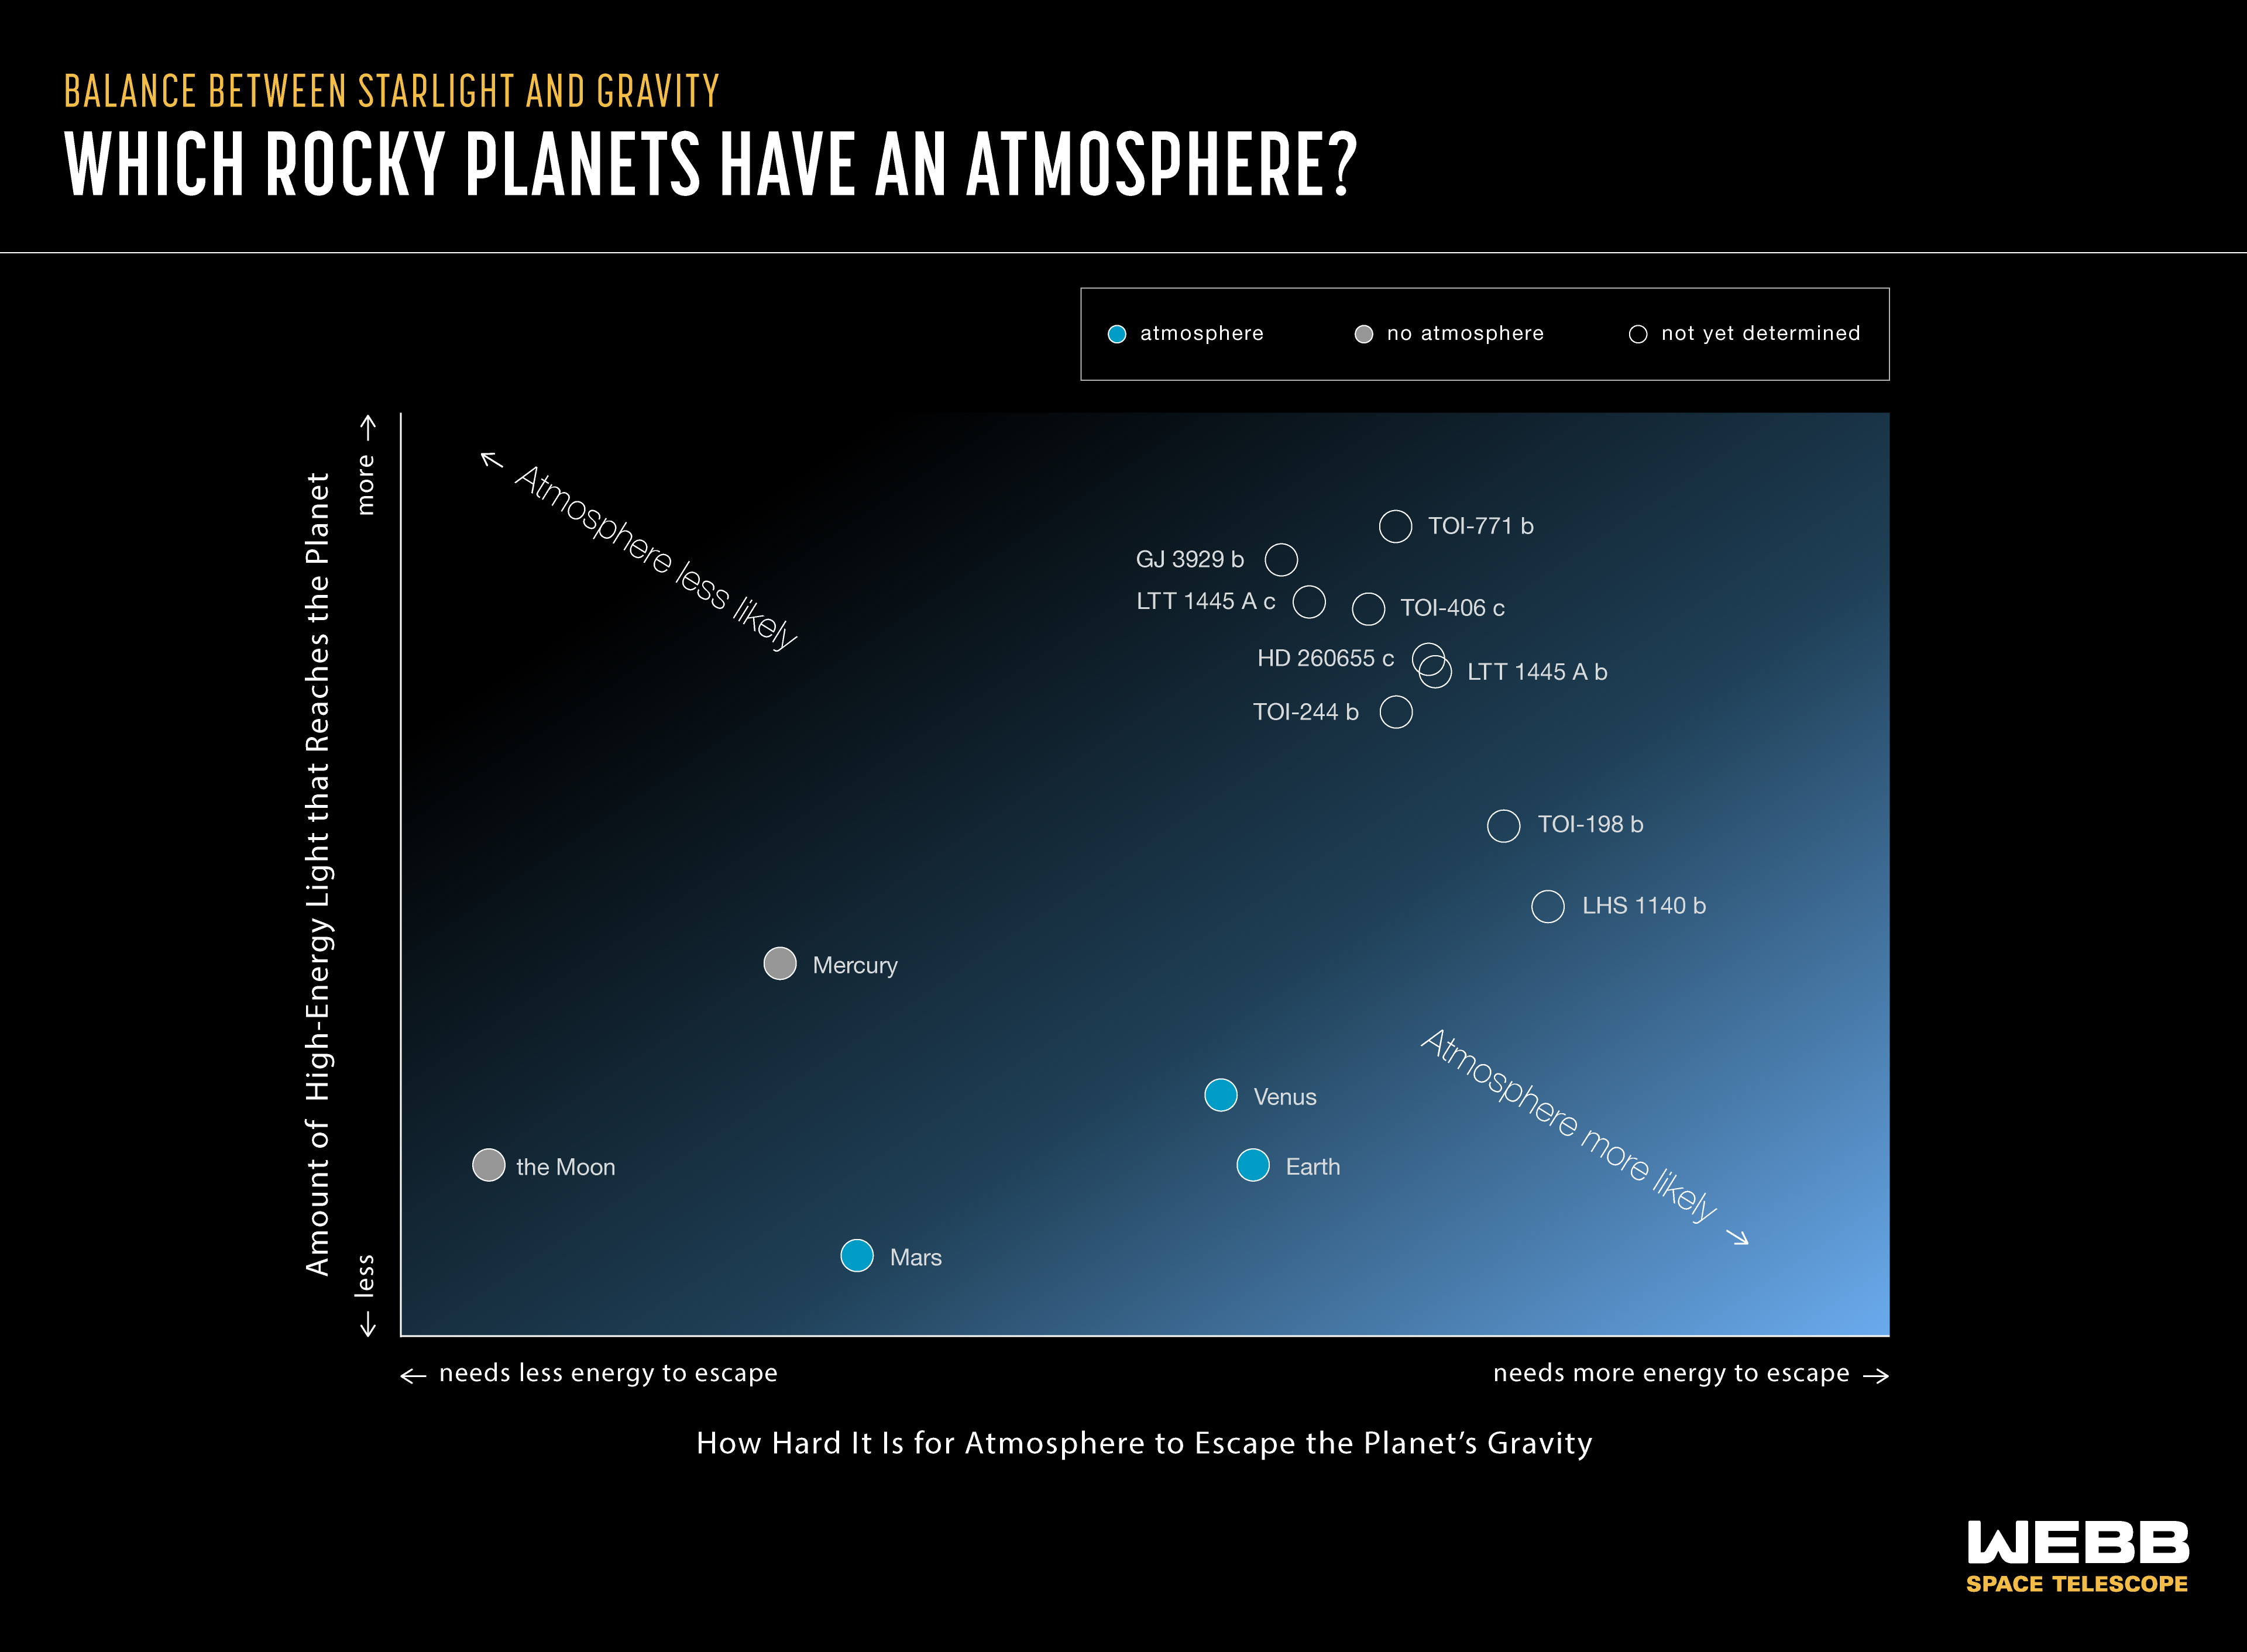

Which Planets Have an Atmosphere? Radiation vs. Escape Velocity

All other things being equal, more massive planets that receive less high-energy radiation from their stars are more likely to have atmospheres than smaller planets that receive more radiation. But how strong is this relationship across the galaxy? Is there a line on this graph that separates exoplanets with and without atmospheres (a so-called “cosmic shoreline”)? Can we accurately predict whether an exoplanet has an atmosphere based only on its gravity and the amount of high-energy light it receives from its star, or are there too many other variables to consider? Webb and Hubble are observing rocky exoplanets and their red dwarf host stars to help answer these questions.

Credit: Illustration: NASA, ESA, CSA, Margaret Carruthers (STScI)